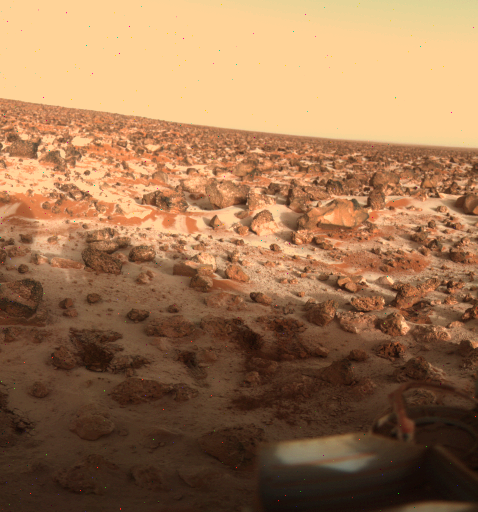

Ice on Mars Utopia Planitia Again

This high-resolution color photo of the surface of Mars was taken by Viking Lander 2 at its Utopia Planitia landing site on May 18, 1979, and relayed to Earth by Orbiter 1 on June 7. It shows a thin coating of water ice on the rocks and soil. The time the frost appeared corresponds almost exactly with the buildup of frost one Martian year (23 Earth months) ago. Then it remained on the surface for about 100 days. Scientists believe dust particles in the atmosphere pick up bits of solid water. That combination is not heavy enough to settle to the ground. But carbon dioxide, which makes up 95 percent of the Martian atmosphere, freezes and adheres to the particles and they become heavy enough to sink. Warmed by the Sun, the surface evaporates the carbon dioxide and returns it to the atmosphere, leaving behind the water and dust. The ice seen in this picture, like that which formed one Martian year ago, is extremely thin, perhaps no more than one-thousandth of an inch thick.

Credit: NASA/JPL